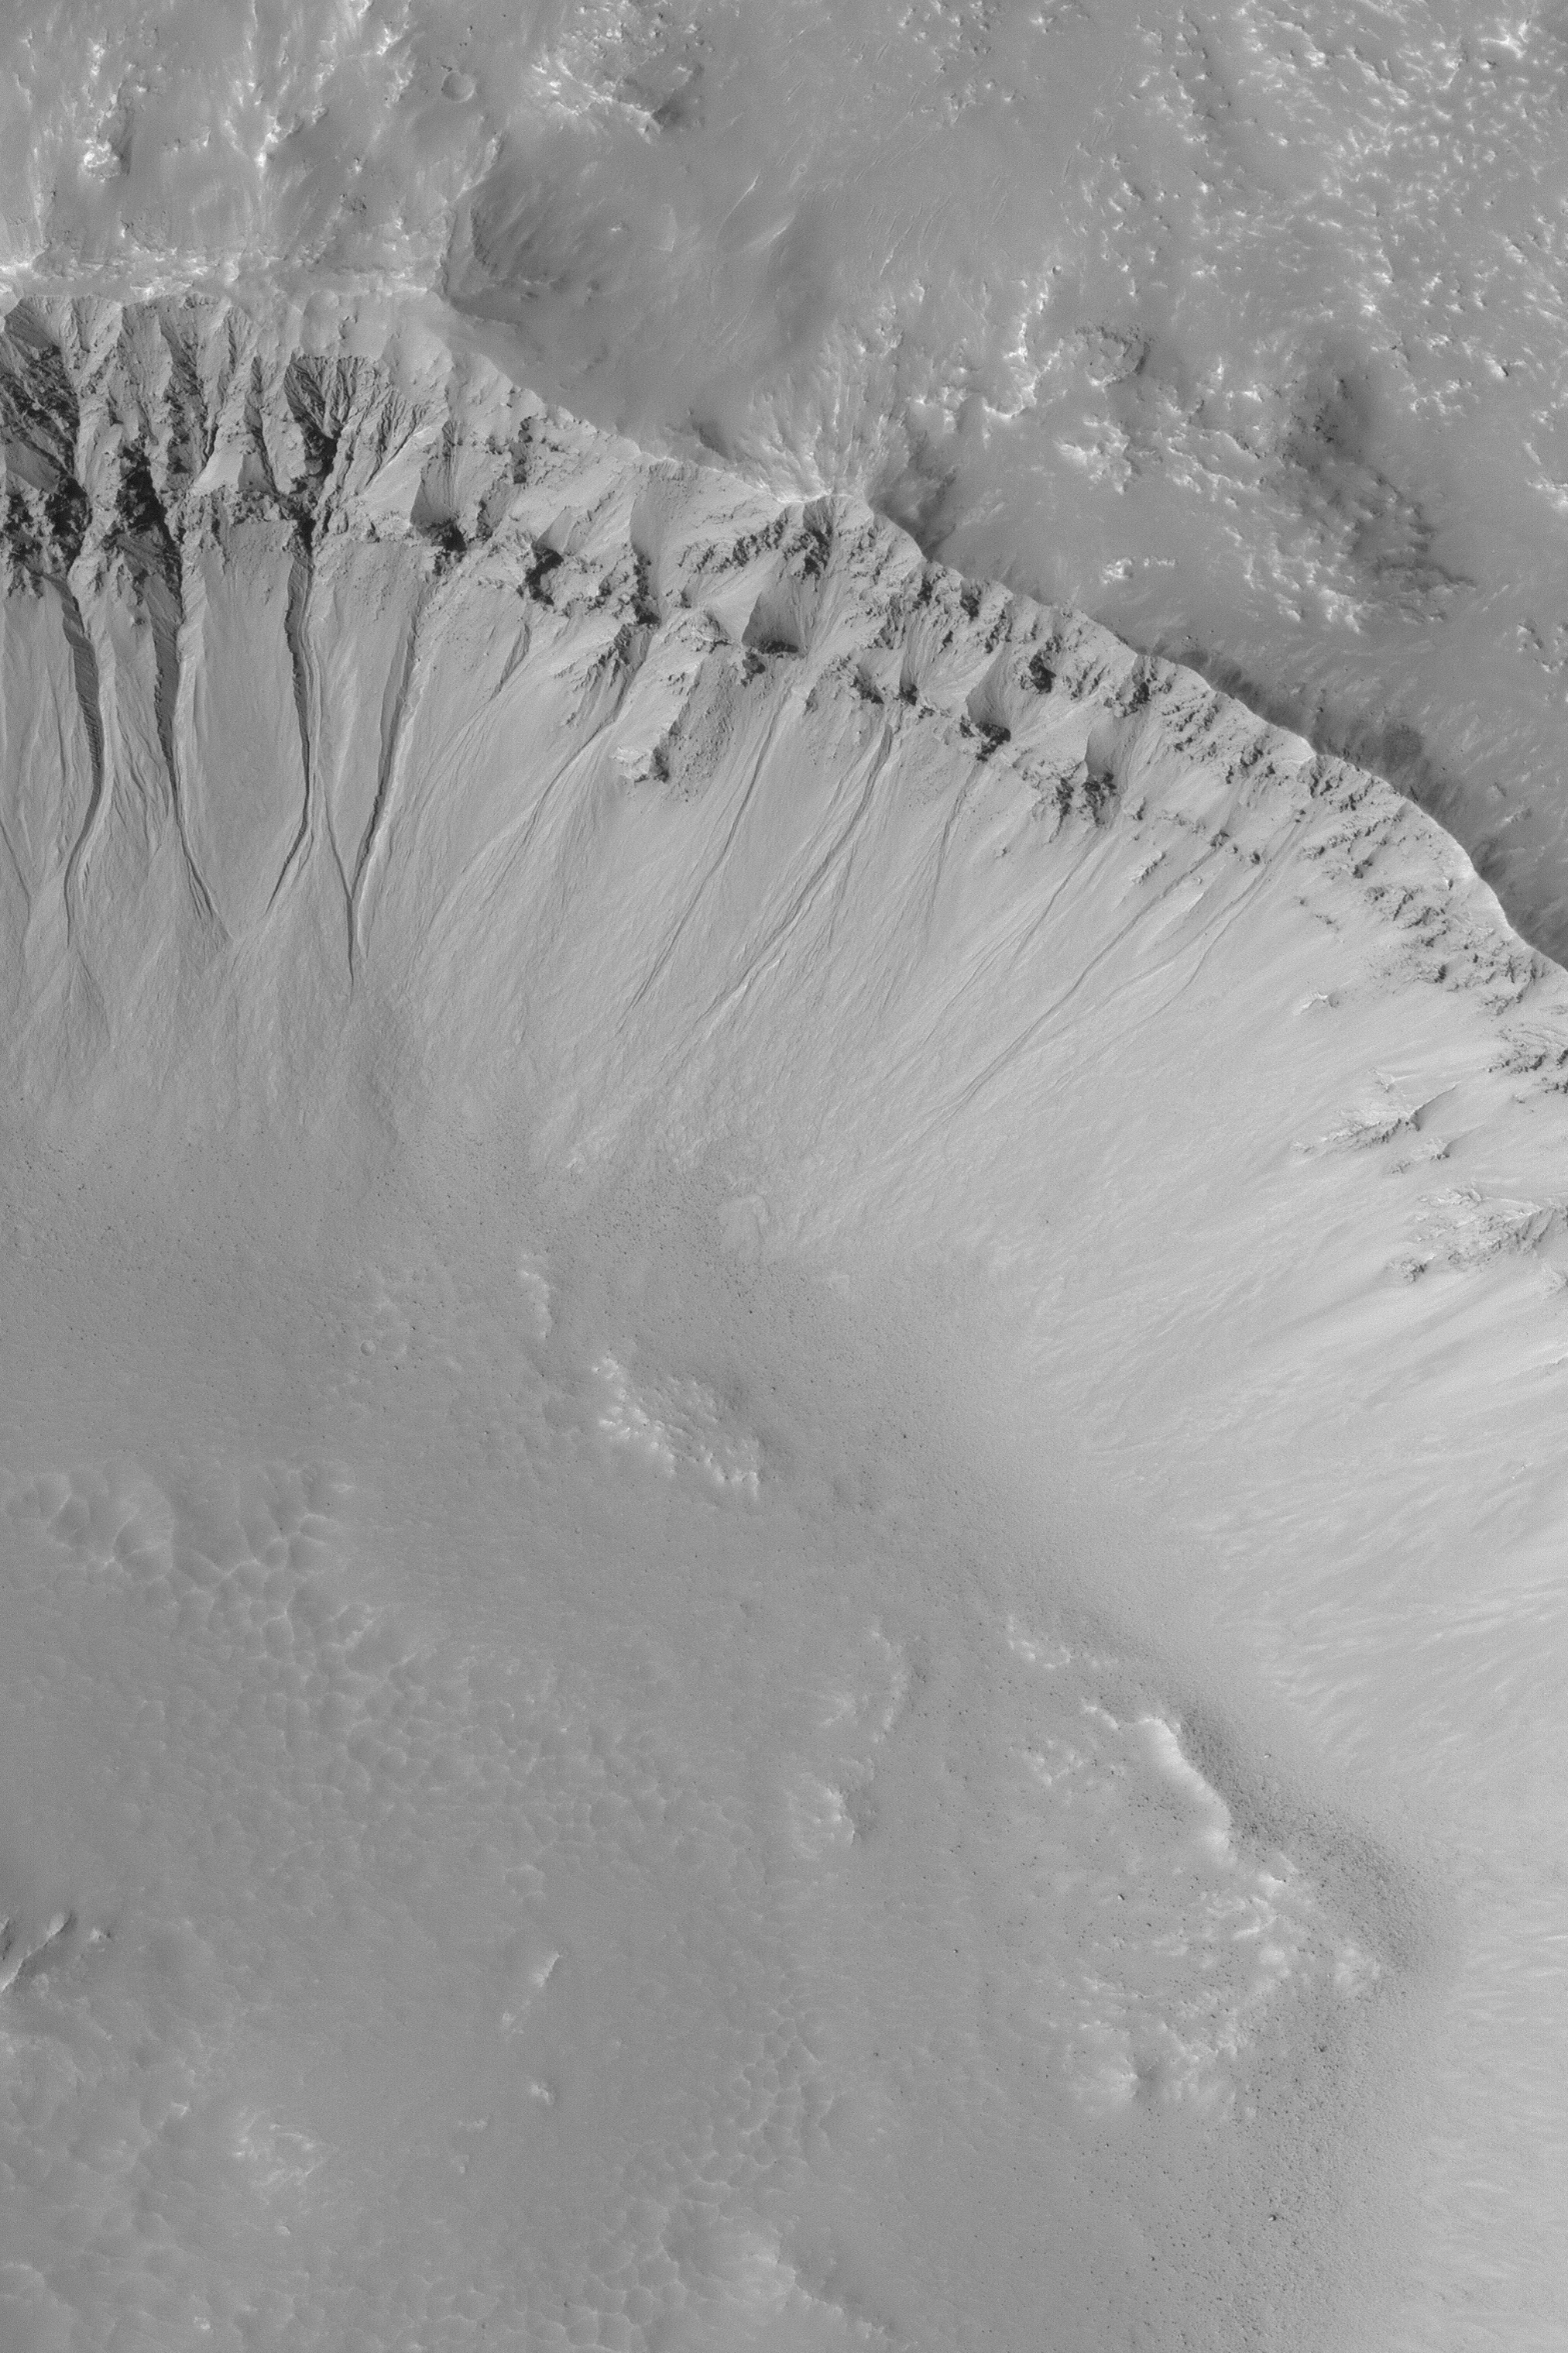

Martian Gullies

MGS MOC Release No. MOC2-470, 1 September 2003

This July 2003 Mars Global Surveyor (MGS) Mars Orbiter Camera (MOC) full-resolution (1.5 meters–5 feet–per pixel) image shows a suite of gullies in the wall of a crater near 35.3°S, 76.3°W. The gullies are considered to have formed by downslope transport of water-laden debris, although the exact nature of the fluid is unknown because it is no longer present. This image covers an area 3 km (1.9 mi) wide. Sunlight illuminates the scene from the upper left.

Credit: NASA/JPL/Malin Space Science Systems